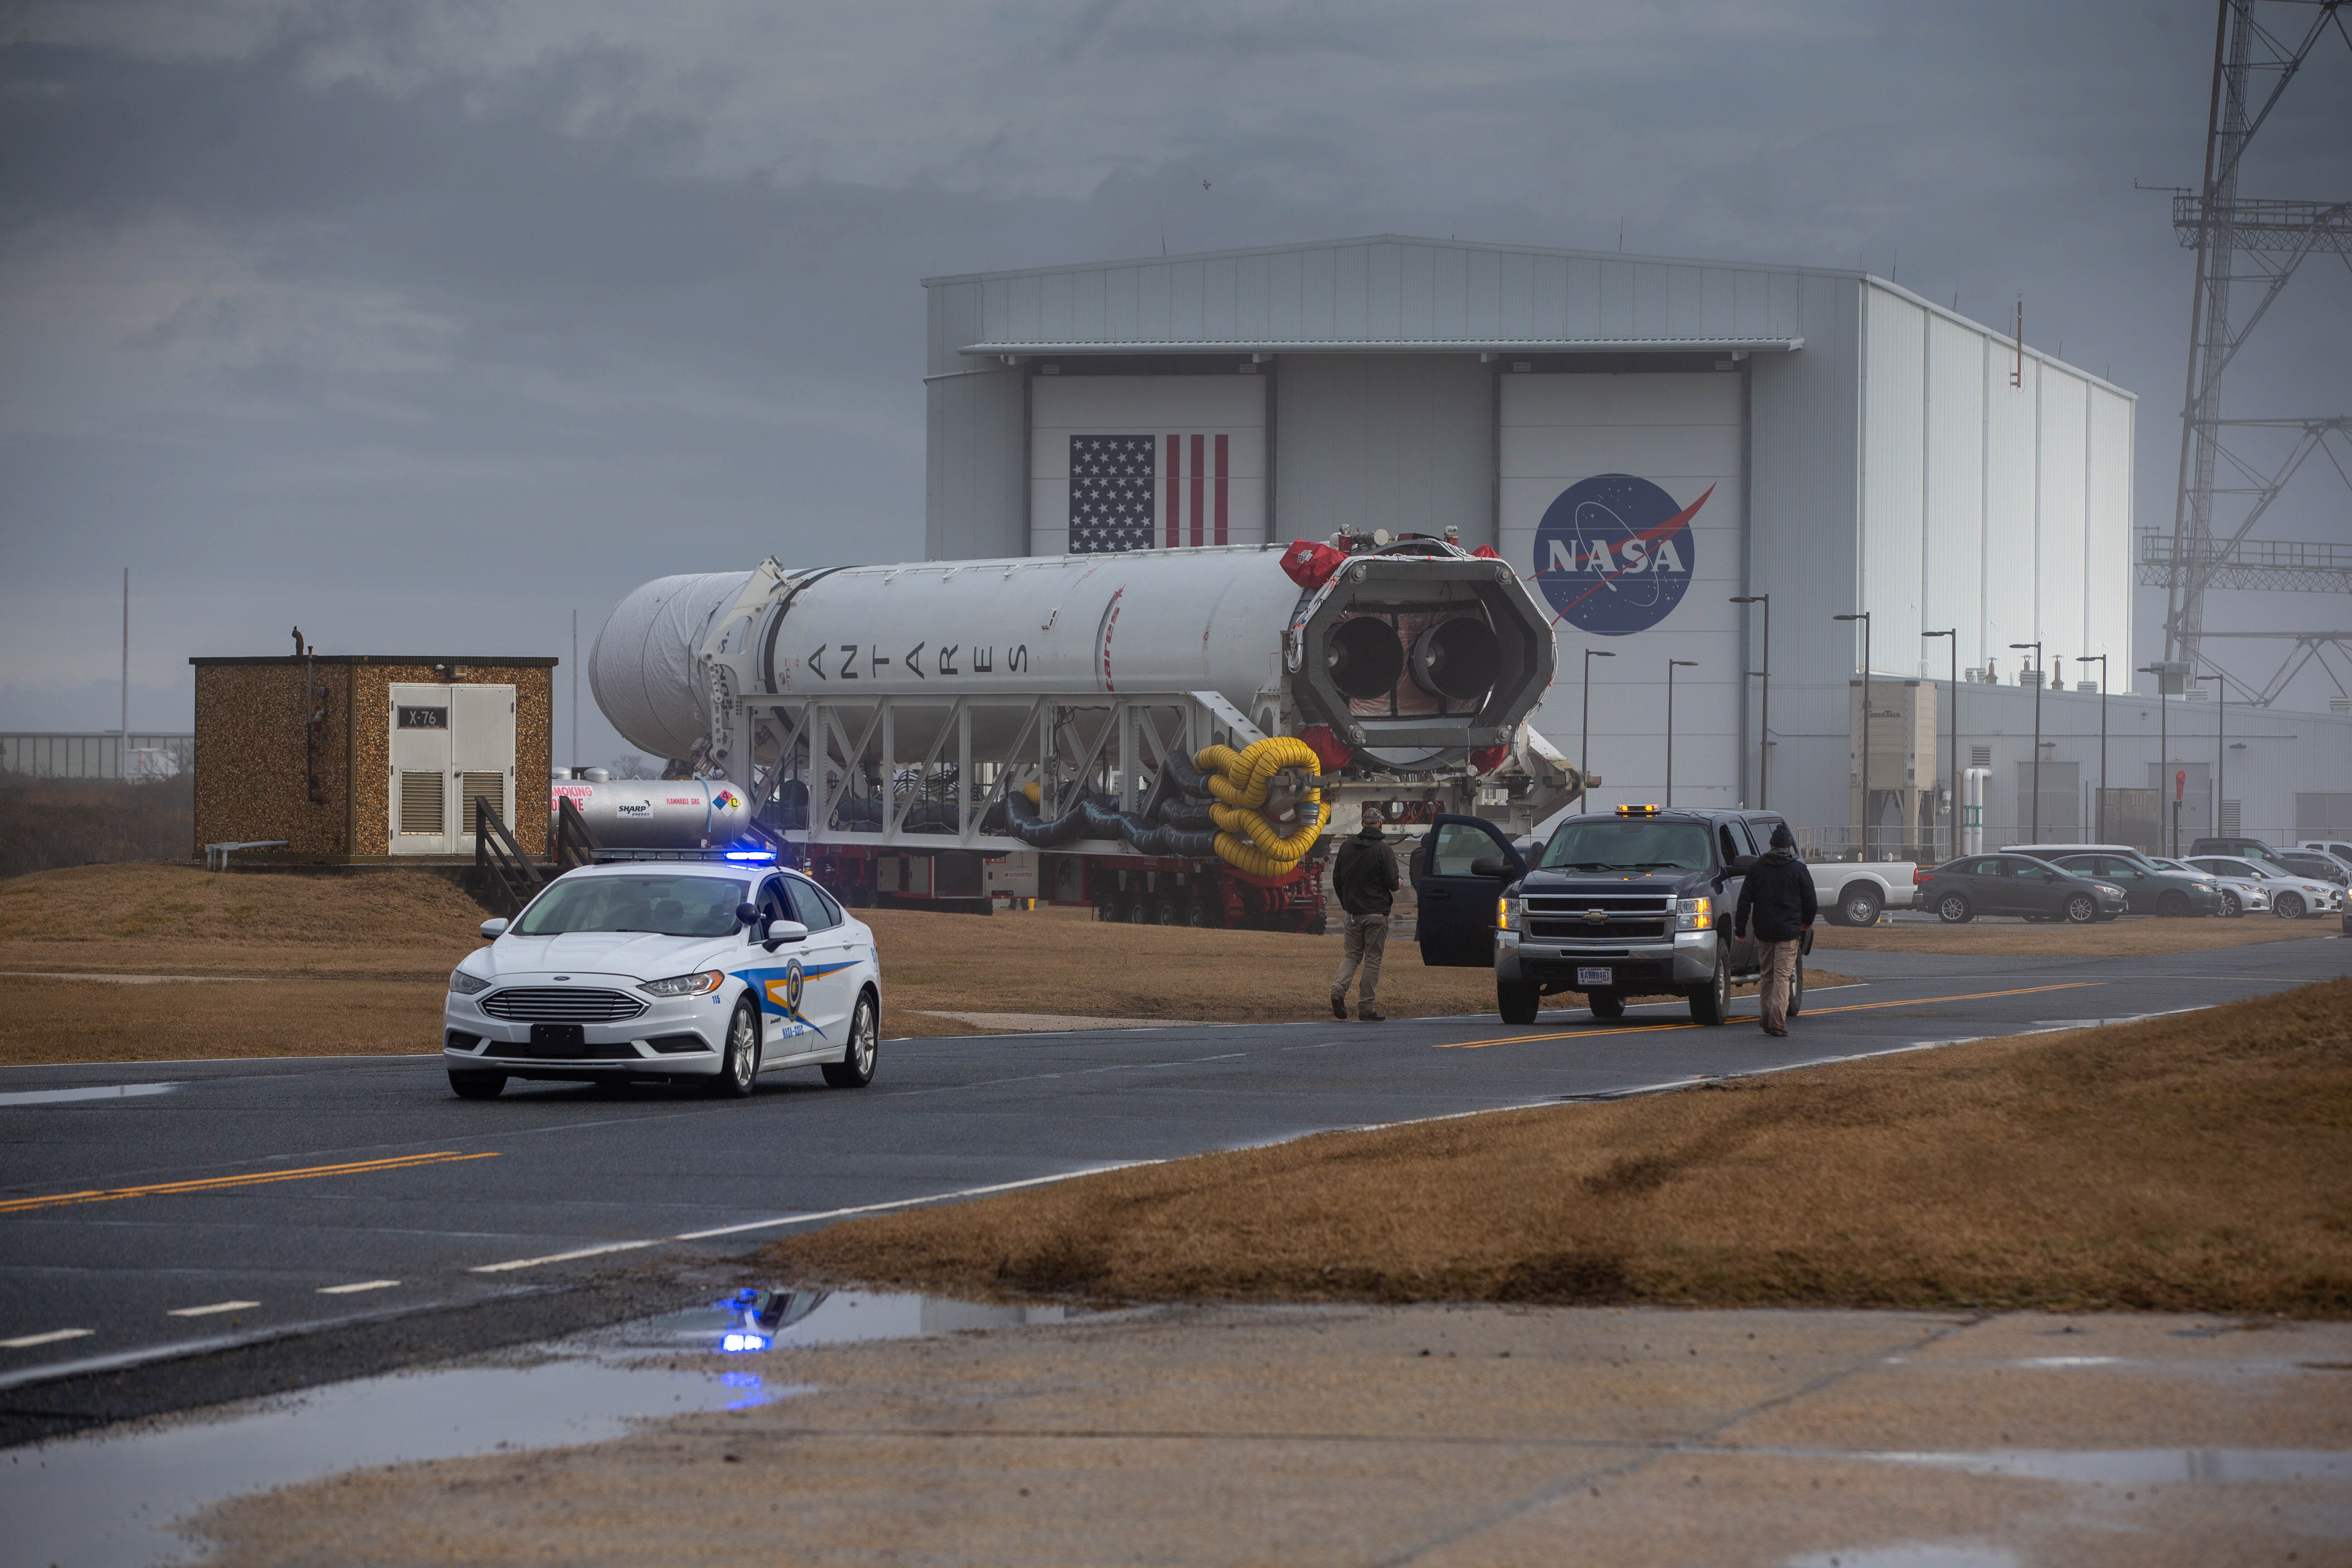

NG15Rolloutpb3

A Northrop Grumman Antares rocket carrying a Cygnus resupply spacecraft is seen as it is transported to the Mid-Atlantic Regional Spaceport’s Pad-0A, Tuesday, Feb. 16, 2021, at NASA's Wallops Flight Facility in Virginia. Northrop Grumman’s 15th contracted cargo resupply mission with NASA to the International Space Station will deliver about 8,000 pounds of science and research, crew supplies and vehicle hardware to the orbital laboratory and its crew. The CRS-15 Cygnus spacecraft is named after NASA mathematician, Katherine Johnson, a Black woman who time and again broke through barriers of gender and race. The launch is scheduled for 12:36 p.m. EST, Feb. 20, 2021.

Credit: (NASA/Patrick Black)